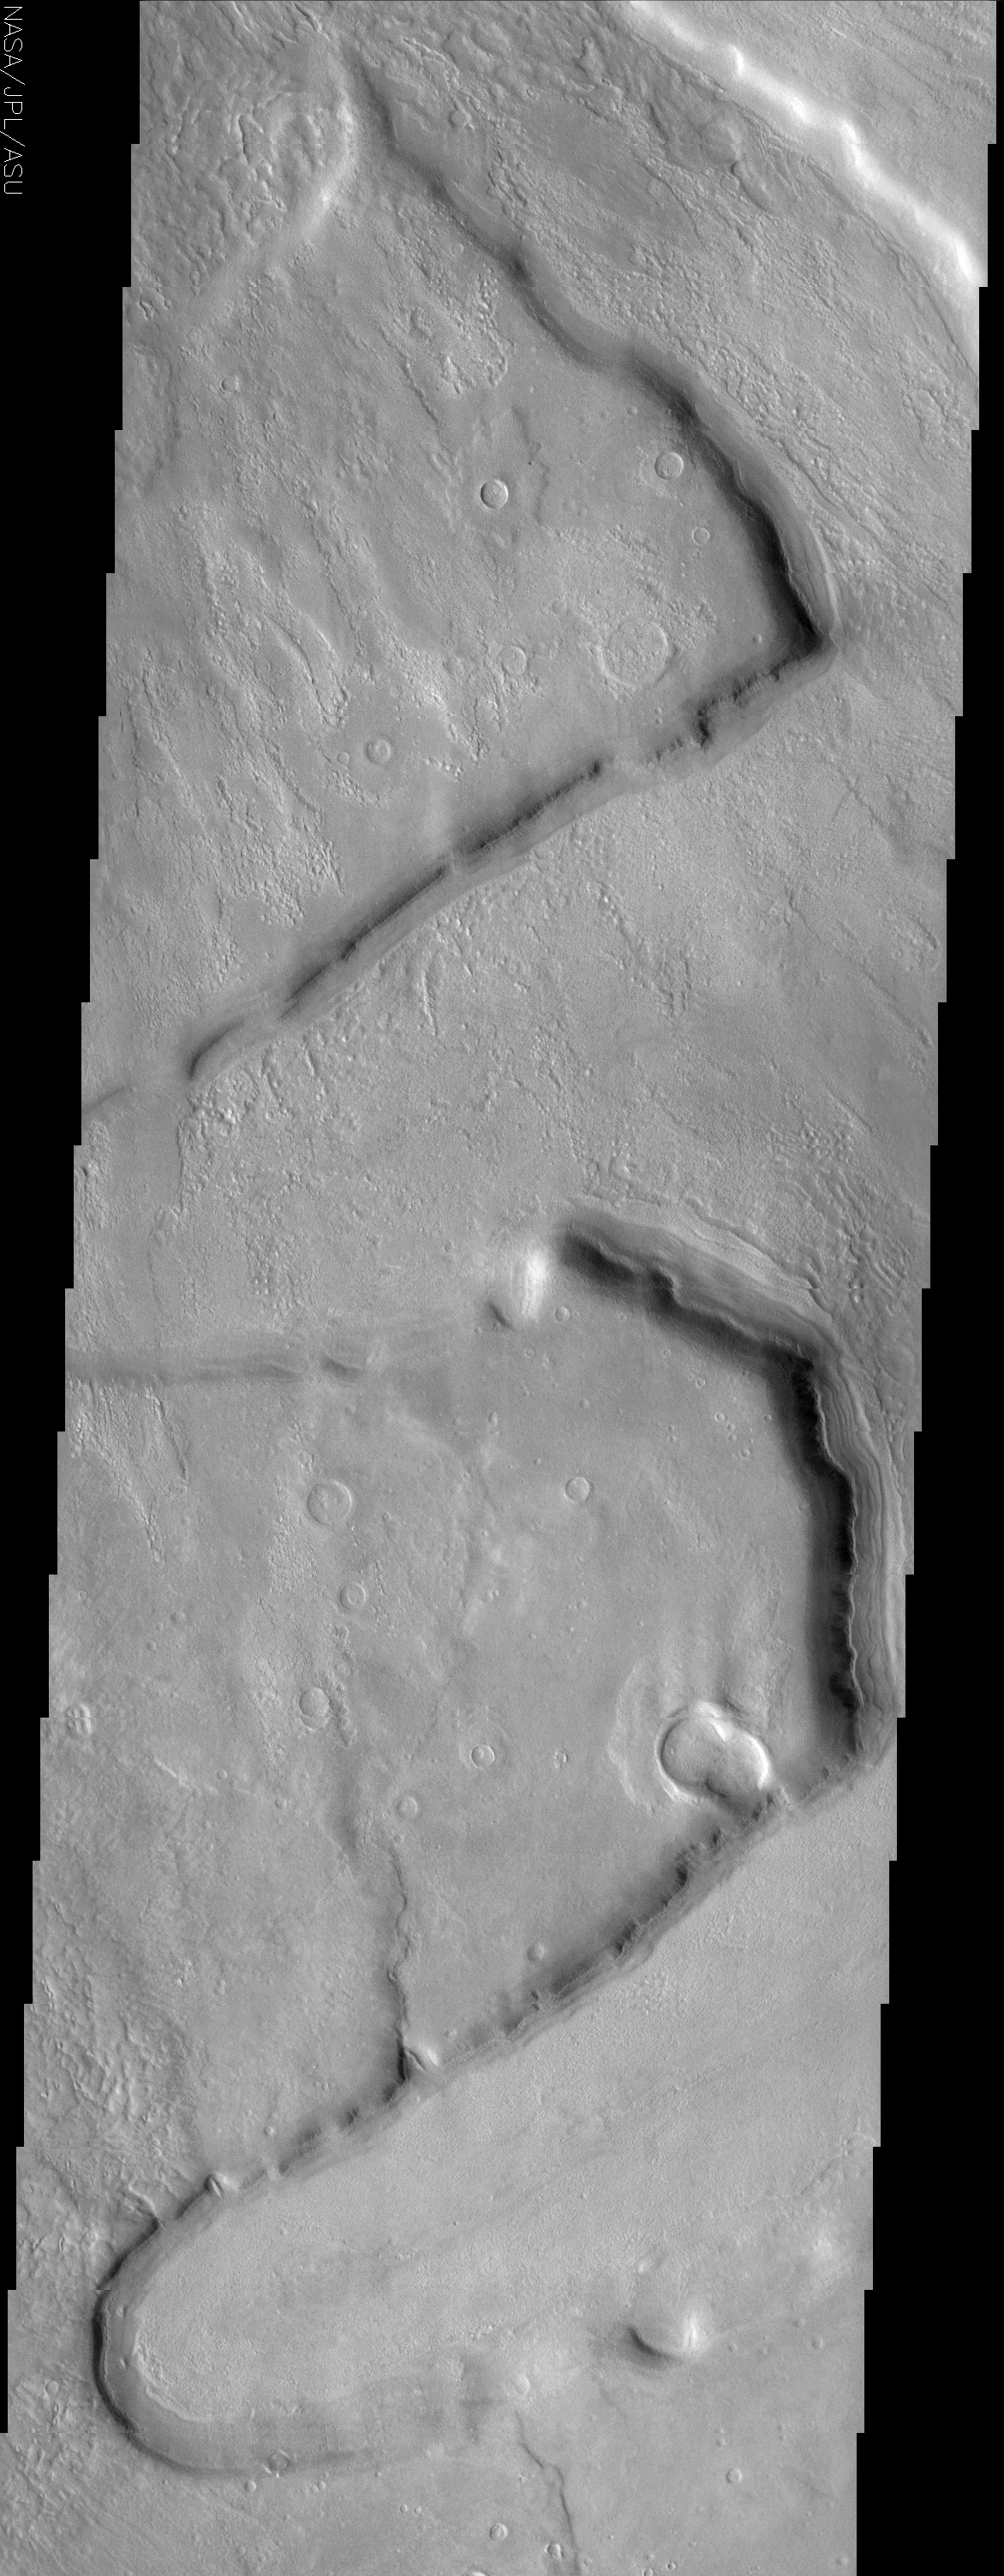

Deuteronilus Mensae

(Released 8 July 2002)
This THEMIS visible image shows several “fretted” channels within Deuteronilus Mensae in the northern plains of Mars. These linear troughs appear to have been extensively modified by surficial processes. Their floors contain knobby or “scabby” materials that have been modified to produce a pitted, knobby surface. This type of surface is common in the northern highlands of Mars, and its location and pitted texture has been suggested to indicate that these materials once contained ice that has since been removed to form the pits (devolatization). Many of the sloping surfaces in this region image have unusual deposits of material that occur preferentially on the cold, north-facing slopes. These deposits are seen frequently at mid-northern and southern latitudes, and have a distinct, rounded boundary that typically occurs at approximately the same distance below the ridge crest. It has been suggested that these deposits once draped the entire surface and have since been removed from all but the north-facing slopes. In some regions these deposits have ridges that parallel the cliff, suggestive of downslope movement and compression, possibly aided by ice. In some areas these slope deposits are darker than the material on the floor of the channel, and appear to sit on top of the pitted channel-floor materials. This relationship indicates that the slope materials have slightly different properties, leading to their darker tone, and are younger (and thus on top of) the channel floors. The presence of water ice in the surface in this area is a likely possibility to account for many of the features observed. This ice may still be present near the surface and this region may still be undergoing modification today.

Credit: NASA/JPL/Arizona State University